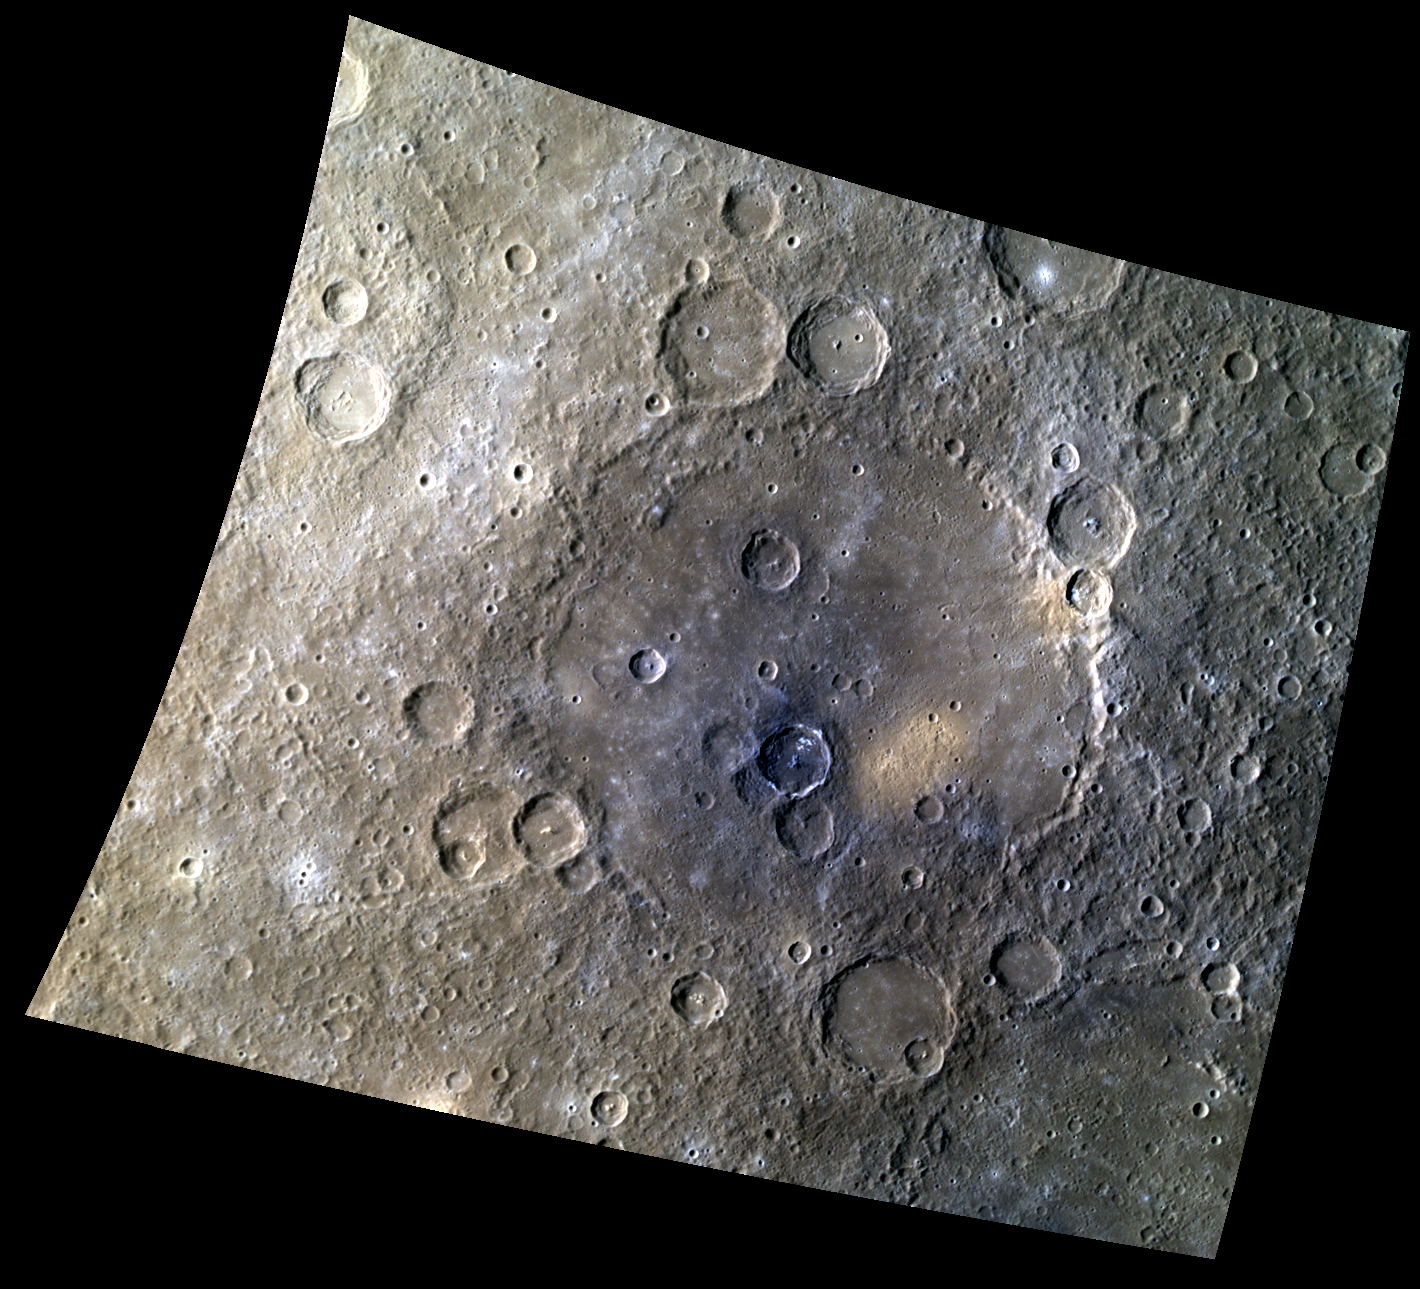

Raphael’s Colorful Palette

This colorful image of the impact basin Raphael shows a diversity of compositions within the volcanic plains that flooded the basin’s floor. Hollows appear to be forming in the low reflectance material within the smaller, roughly 40-kilometer (25-mile) diameter complex crater just south of the center of the basin.

This image was acquired as a high-resolution targeted color observation. Targeted color observations are images of a small area on Mercury’s surface at resolutions higher than the 1-kilometer/pixel 8-color base map. During MESSENGER’s one-year primary mission, hundreds of targeted color observations were obtained. During MESSENGER’s extended mission, high-resolution targeted color observations are more rare, as the 3-color base map is covering Mercury’s northern hemisphere with the highest-resolution color images that are possible.

Date acquired: October 19, 2012
Image Mission Elapsed Time (MET): 259122560, 259122580, 259122564
Image ID: 2793045, 2793050, 2793046
Instrument: Wide Angle Camera (WAC) of the Mercury Dual Imaging System (MDIS)
WAC filters: 9, 7, 6 (996, 748, 433 nanometers) in red, green, and blue
Center Latitude: -20.39°
Center Longitude: 283.6° E
Resolution: 599 meters/pixel
Scale: Raphael is 342 kilometers (213 miles) in diameter.
Incidence Angle: 53.4°
Emission Angle: 27.0°
Phase Angle: 80.3°

The MESSENGER spacecraft is the first ever to orbit the planet Mercury, and the spacecraft’s seven scientific instruments and radio science investigation are unraveling the history and evolution of the Solar System’s innermost planet. Visit the Why Mercury? section of this website to learn more about the key science questions that the MESSENGER mission is addressing. During the one-year primary mission, MDIS acquired 88,746 images and extensive other data sets. MESSENGER is now in a year-long extended mission, during which plans call for the acquisition of more than 80,000 additional images to support MESSENGER’s science goals.

These images are from MESSENGER, a NASA Discovery mission to conduct the first orbital study of the innermost planet, Mercury. For information regarding the use of images, see the MESSENGER image use policy.

Credit: NASA/Johns Hopkins University Applied Physics Laboratory/Carnegie Institution of Washington